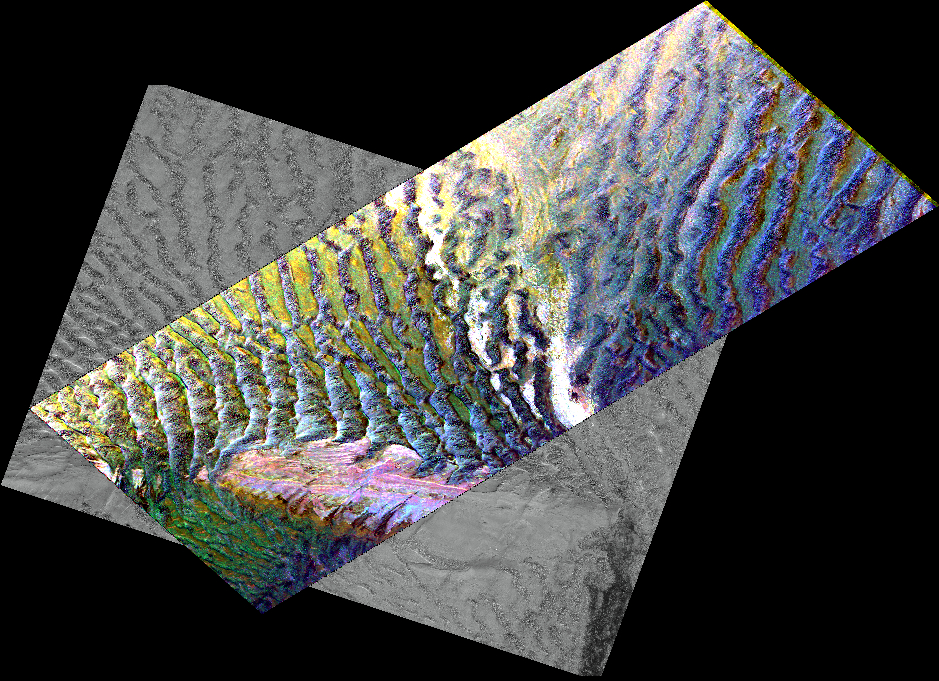

Space Radar Image of the Silk route in Niya, Taklamak, China

This composite image is of an area thought to contain the ruins of the ancient settlement of Niya. It is located in the southwest corner of the Taklamakan Desert in China’s Sinjiang Province. This region was part of some of China’s earliest dynasties and from the third century BC on was traversed by the famous Silk Road. The Silk Road, passing east-west through this image, was an ancient trade route that led across Central Asia’s desert to Persia, Byzantium and Rome.

The multi-frequency, multi-polarized radar imagery was acquired on orbit 106 of the space shuttle Endeavour on April 16, 1994 by the Spaceborne Imaging Radar-C/X-band Synthetic Aperture Radar. The image is centered at 37.78 degrees north latitude and 82.41 degrees east longitude. The area shown is approximately 35 kilometers by 83 kilometers (22 miles by 51 miles). The image is a composite of an image from an Earth-orbiting satellite called Systeme Probatoire d’Observation de la Terre (SPOT) and a SIR-C multi-frequency, multi-polarized radar image.

The false-color radar image was created by displaying the C-band (horizontally transmitted and received) return in red, the L-band (horizontally transmitted and received) return in green, and the L-band (horizontally transmitted and vertically received) return in blue. The prominent east/west pink formation at the bottom of the image is most likely a ridge of loosely consolidated sedimentary rock. The Niya River — the black feature in the lower right of the French satellite image — meanders north-northeast until it clears the sedimentary ridge, at which point it abruptly turns northwest. Sediment and evaporite deposits left by the river over millennia dominate the center and upper right of the radar image (in light pink). High ground, ridges and dunes are seen among the riverbed meanderings as mottled blue. Through image enhancement and analysis, a new feature probably representing a man-made canal has been discovered and mapped.

Spaceborne Imaging Radar-C and X-band Synthetic Aperture Radar (SIR-C/X-SAR) is part of NASA’s Mission to Planet Earth. The radars illuminate Earth with microwaves, allowing detailed observations at any time, regardless of weather or sunlight conditions. SIR-C/X-SAR uses three microwave wavelengths: the L-band (24 cm), C-band (6 cm) and X-band (3 cm). The multi-frequency data will be used by the international scientific community to better understand the global environment and how it is changing. The SIR-C/X-SAR data, complemented by aircraft and ground studies, will give scientists clearer insights into those environmental changes which are caused by nature and those changes which are induced by human activity.

SIR-C was developed by NASA’s Jet Propulsion Laboratory. X-SAR was developed by the Dornier and Alenia Spazio companies for the German space agency, Deutsche Agentur fuer Raumfahrtangelegenheiten (DARA), and the Italian space agency, Agenzia Spaziale Italiana (ASI), with the Deutsche Forschungsanstalt fuer Luft und Raumfahrt e.v.(DLR), the major partner in science, operations and data processing of X-SAR.

Credit: NASA/JPL